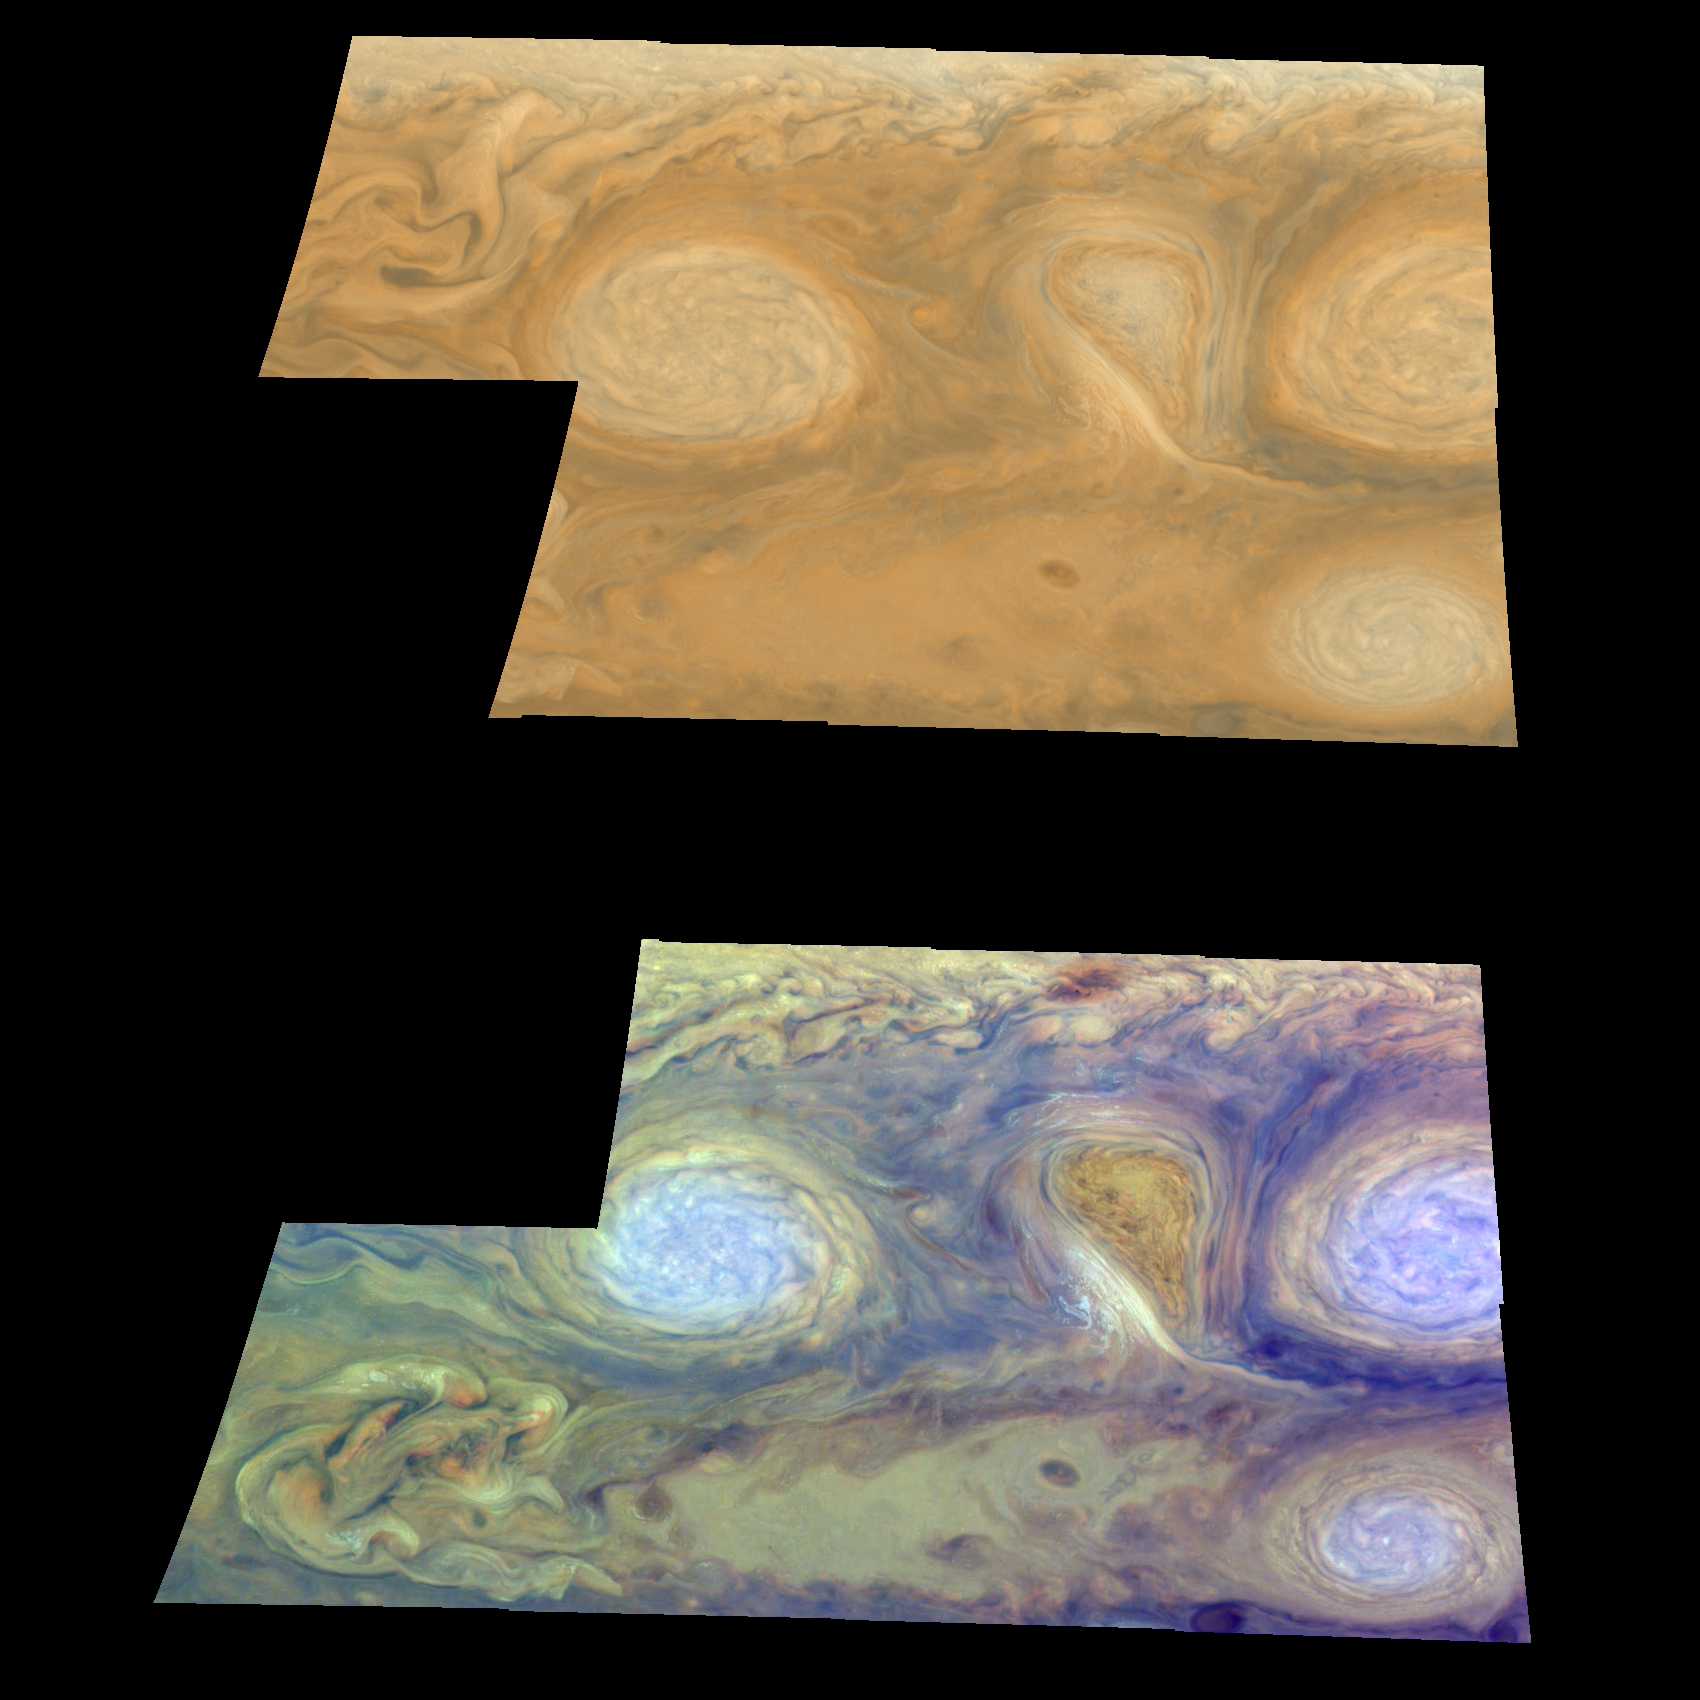

Jupiter’s White Ovals/True and False Color

Oval cloud systems of this type are often associated with chaotic cyclonic systems such as the balloon-shaped vortex seen here between the well-formed ovals. This system is centered near 30 degrees south latitude relative to the center of the planet and 100 degrees west longitude, and rotates in a clockwise direction about its center. The oval shaped vortices in the upper half of the mosaic are two of the three long-lived white ovals that formed to the south of the Great Red Spot in the 1930’s and, like the Great Red Spot, rotate in a counterclockwise sense.

The east-to-west dimension of the left-most white oval is 9,000 kilometers (5,592 miles) across. For comparison, the diameter of Earth is 12,756 kilometers, or 7,928 miles. The white ovals drift in longitude relative to one another and are presently restricting the cyclonic structure. To the south, the smaller oval and its accompanying cyclonic system are moving eastward at about 0.4 degrees per day relative to the larger ovals. The interaction between these two cyclonic storm systems is producing high, thick cumulus-like clouds in the southern part of the more northerly trapped system.

The top mosaic combines the violet (410 nanometers) and near infrared continuum (756 nanometers) filter images to create a mosaic similar to how Jupiter would appear to human eyes. Differences in coloration are due to the composition and abundance of trace chemicals in Jupiter’s atmosphere.

The lower mosaic uses the Galileo imaging camera’s three near-infrared wavelengths (756 nanometers, 727 nanometers, and 889 nanometers displayed in red, green, and blue) to show variations in cloud height and thickness. Light blue clouds are high and thin, reddish clouds are deep, and white clouds are high and thick. The clouds and haze over the white ovals are high, extending into Jupiter’s stratosphere. There is a lack of high haze over the cyclonic feature. Dark purple most likely represents a high haze overlying a clear deep atmosphere. Galileo is the first spacecraft to distinguish cloud layers on Jupiter.

North is at the top of these mosaics. The smallest resolved features are tens of kilometers in size. These images were taken on February 19, 1997, at a range of 1.1 million kilometers (683,507 miles) by the solid state imaging (CCD) system aboard NASA’s Galileo spacecraft.

The Jet Propulsion Laboratory, Pasadena, CA manages the Galileo mission for NASA’s Office of Space Science, Washington, DC. JPL is an operating division of California Institute of Technology (Caltech).

Credit: NASA/JPL-Caltech